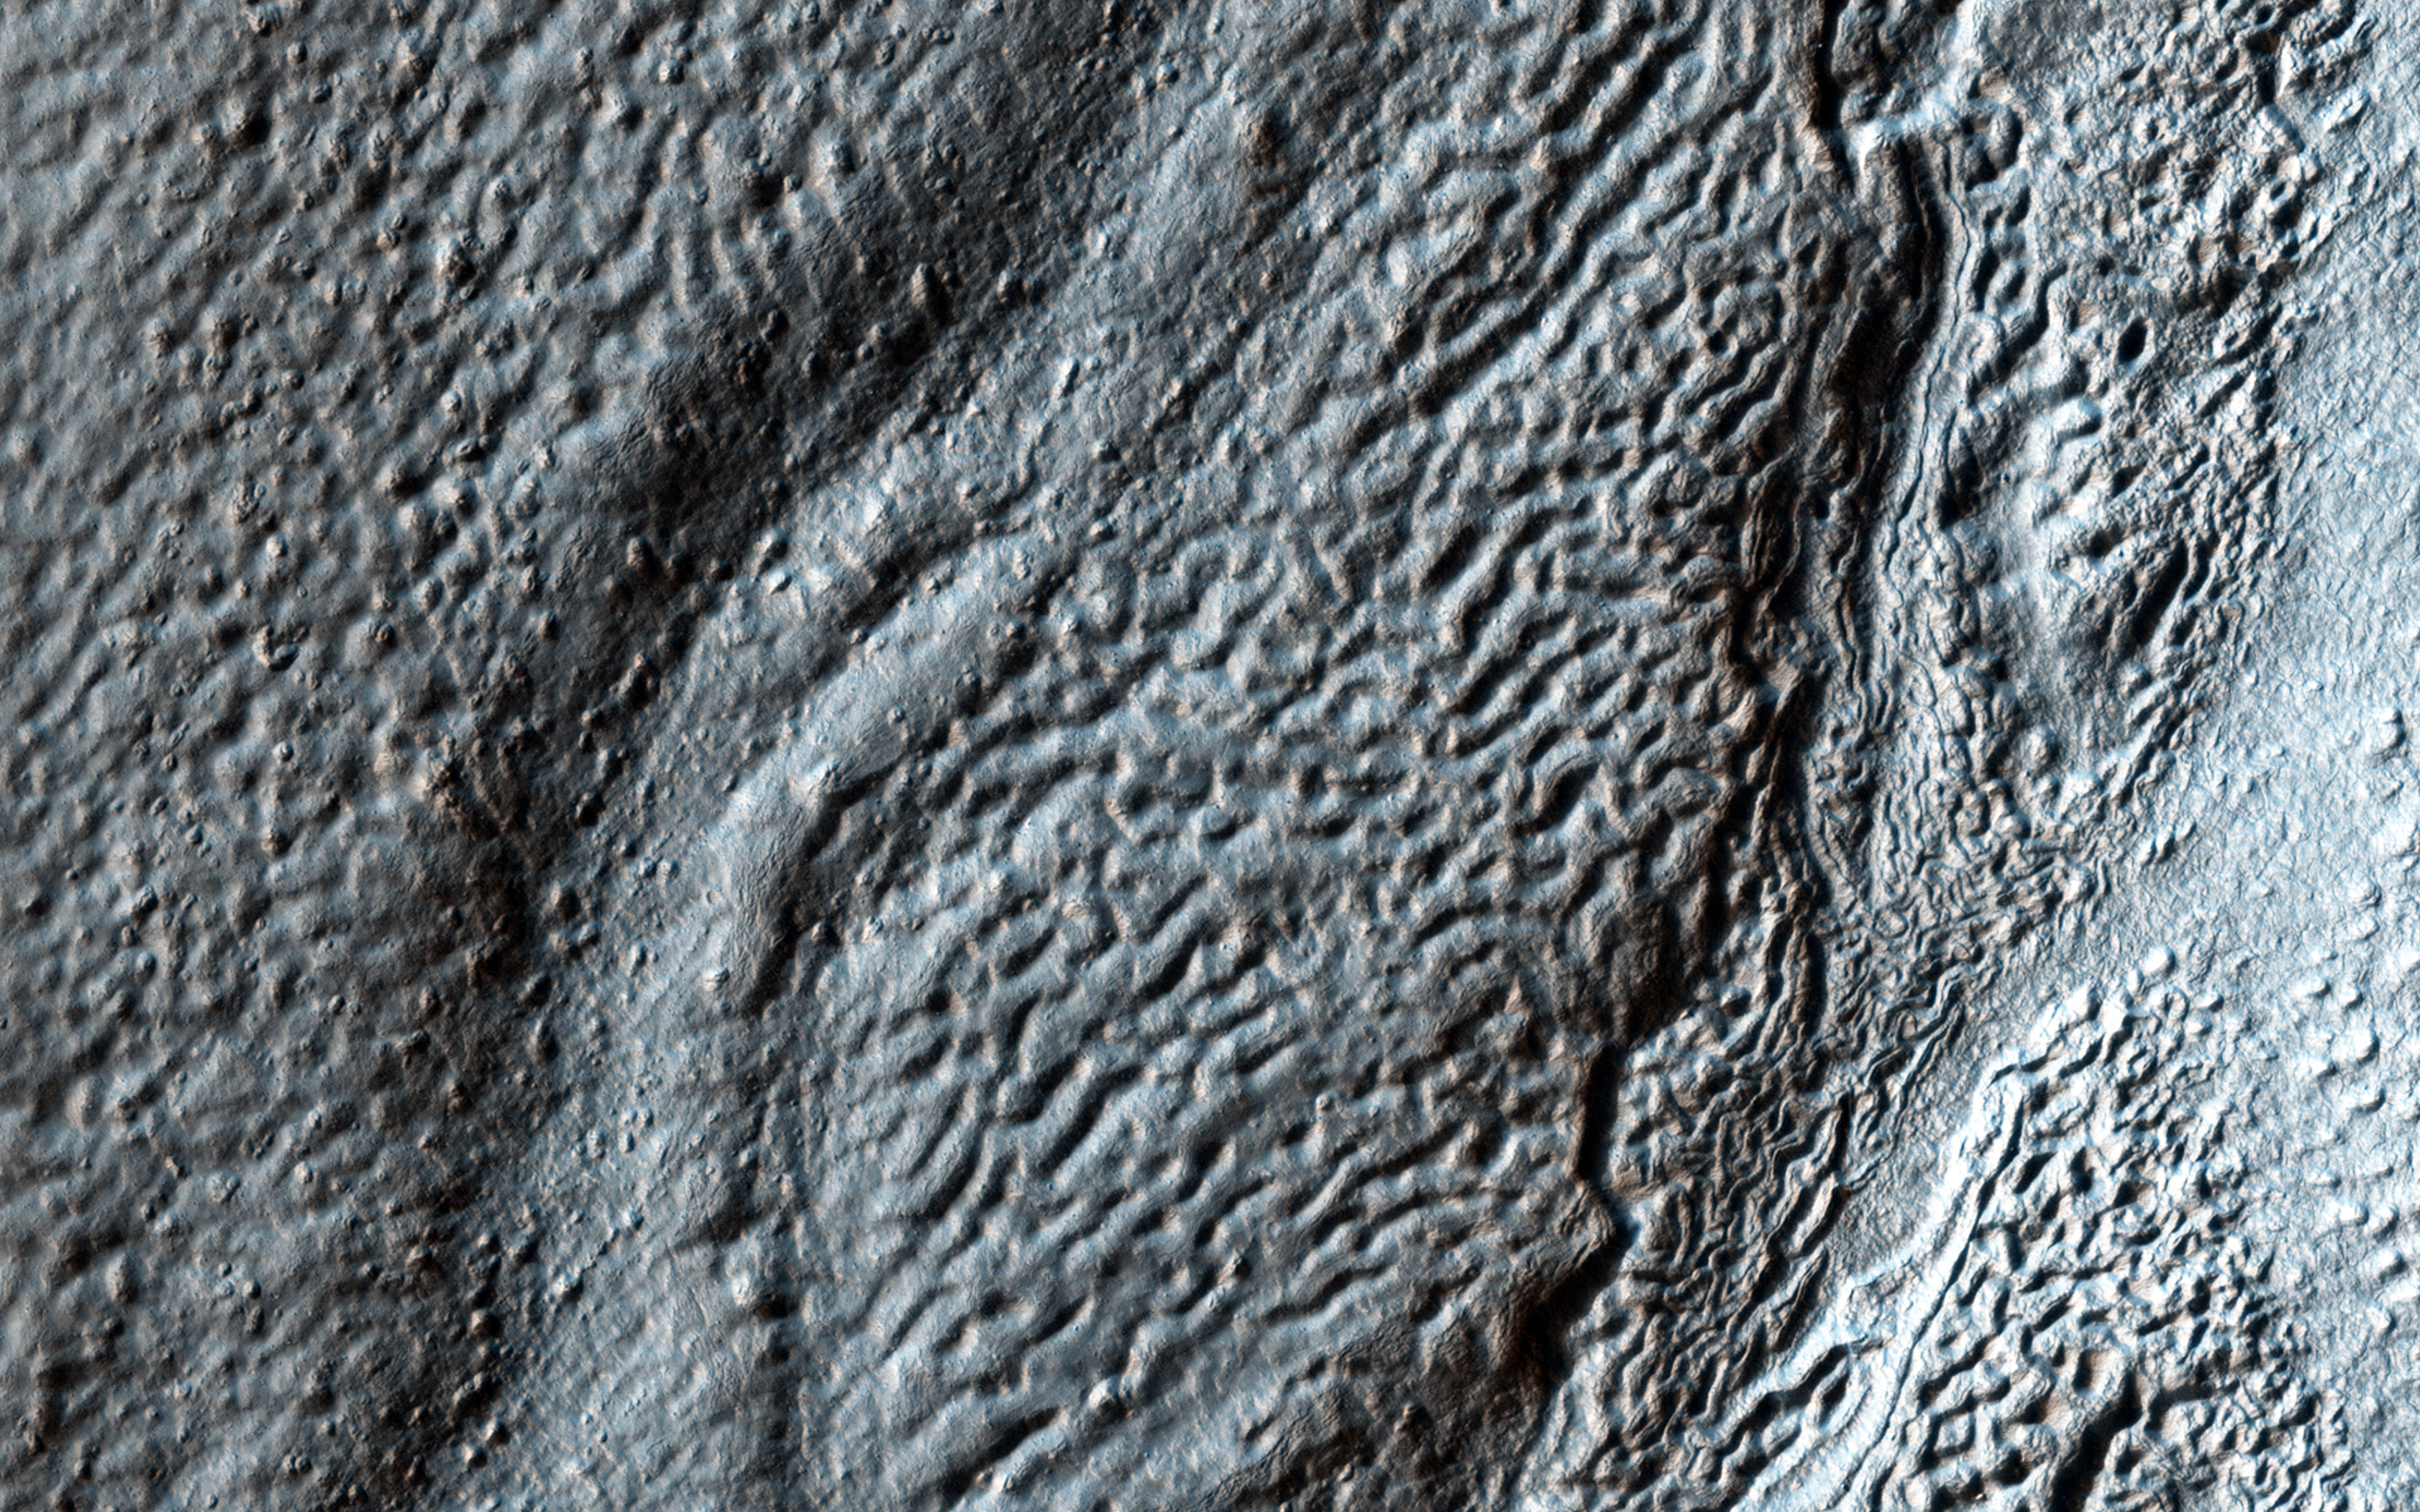

Glaciation at the Eastern Hellas Margin

Hellas Crater in the ancient highlands contains some of the clearest evidence on Mars for glacial processes. This image, on the eastern margin of the giant impact crater, shows a number of features consistent with glaciation.

There are roughly north-south running ridges and troughs which mark the deposition of sediment called moraine underneath or beside a glacier. There are also sinuous channels which may formed from meltwater underneath a glacier. A small (3.5 x 3.5 kilometer) cutout shows an example of the moraine and meltwater channel.

HiRISE is one of six instruments on NASA’s Mars Reconnaissance Orbiter. The University of Arizona, Tucson, operates HiRISE, which was built by Ball Aerospace & Technologies Corp., Boulder, Colorado. NASA’s Jet Propulsion Laboratory, a division of the California Institute of Technology in Pasadena, manages the Mars Reconnaissance Orbiter Project for NASA’s Science Mission Directorate, Washington.

Credit: NASA/JPL-Caltech/Univ. of Arizona